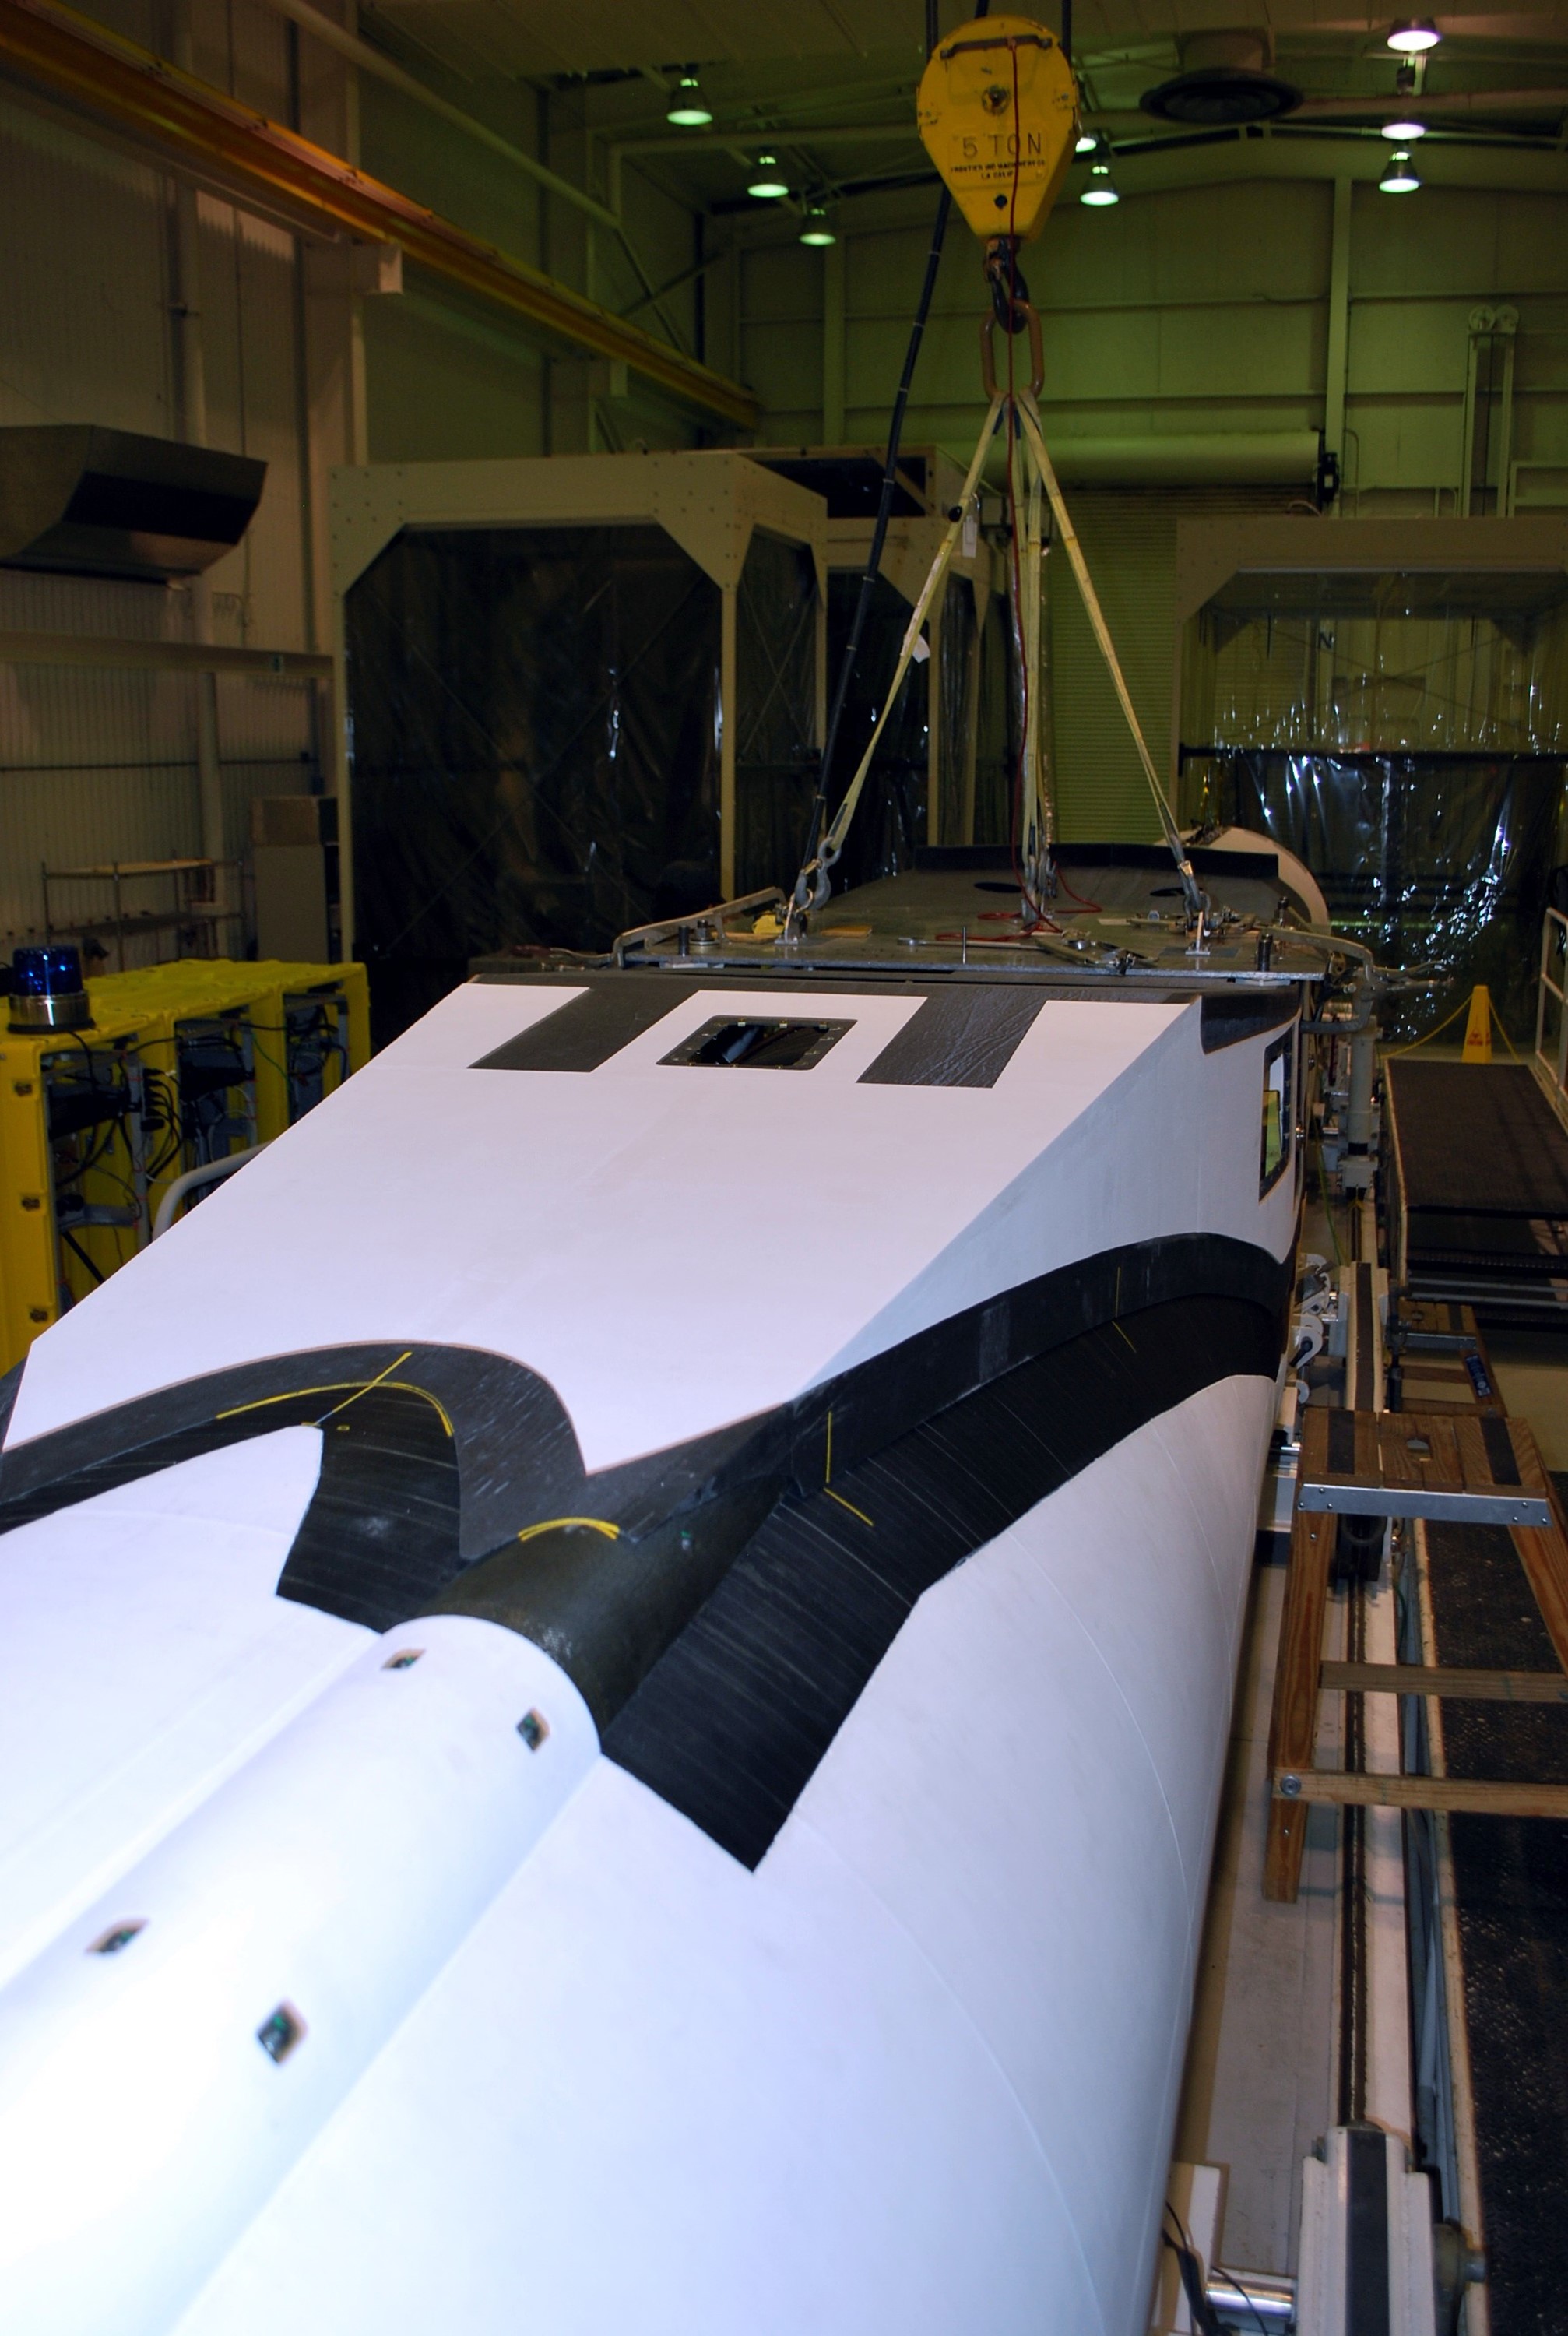

VANDENBERG AIR FORCE BASE, Calif. – In a clean room at Vandenberg Air Force Base in California, the Pegasus XL launch vehicle awaits a fillet and wing fit check. The Orbital Sciences Corp. Pegasus rocket will launch the Nuclear Spectroscopic Telescope Array (NuSTAR) into space. After the rocket and spacecraft are processed at Vandenberg, they will be flown on the Orbital Sciences’ L-1011 carrier aircraft to the Ronald Reagan Ballistic Missile Defense Test Site at the Pacific Ocean’s Kwajalein Atoll for launch. The high-energy X-ray telescope will conduct a census for black holes, map radioactive material in young supernovae remnants, and study the origins of cosmic rays and the extreme physics around collapsed stars.

Credit: NASA/Randy Beaudoin, VAFB